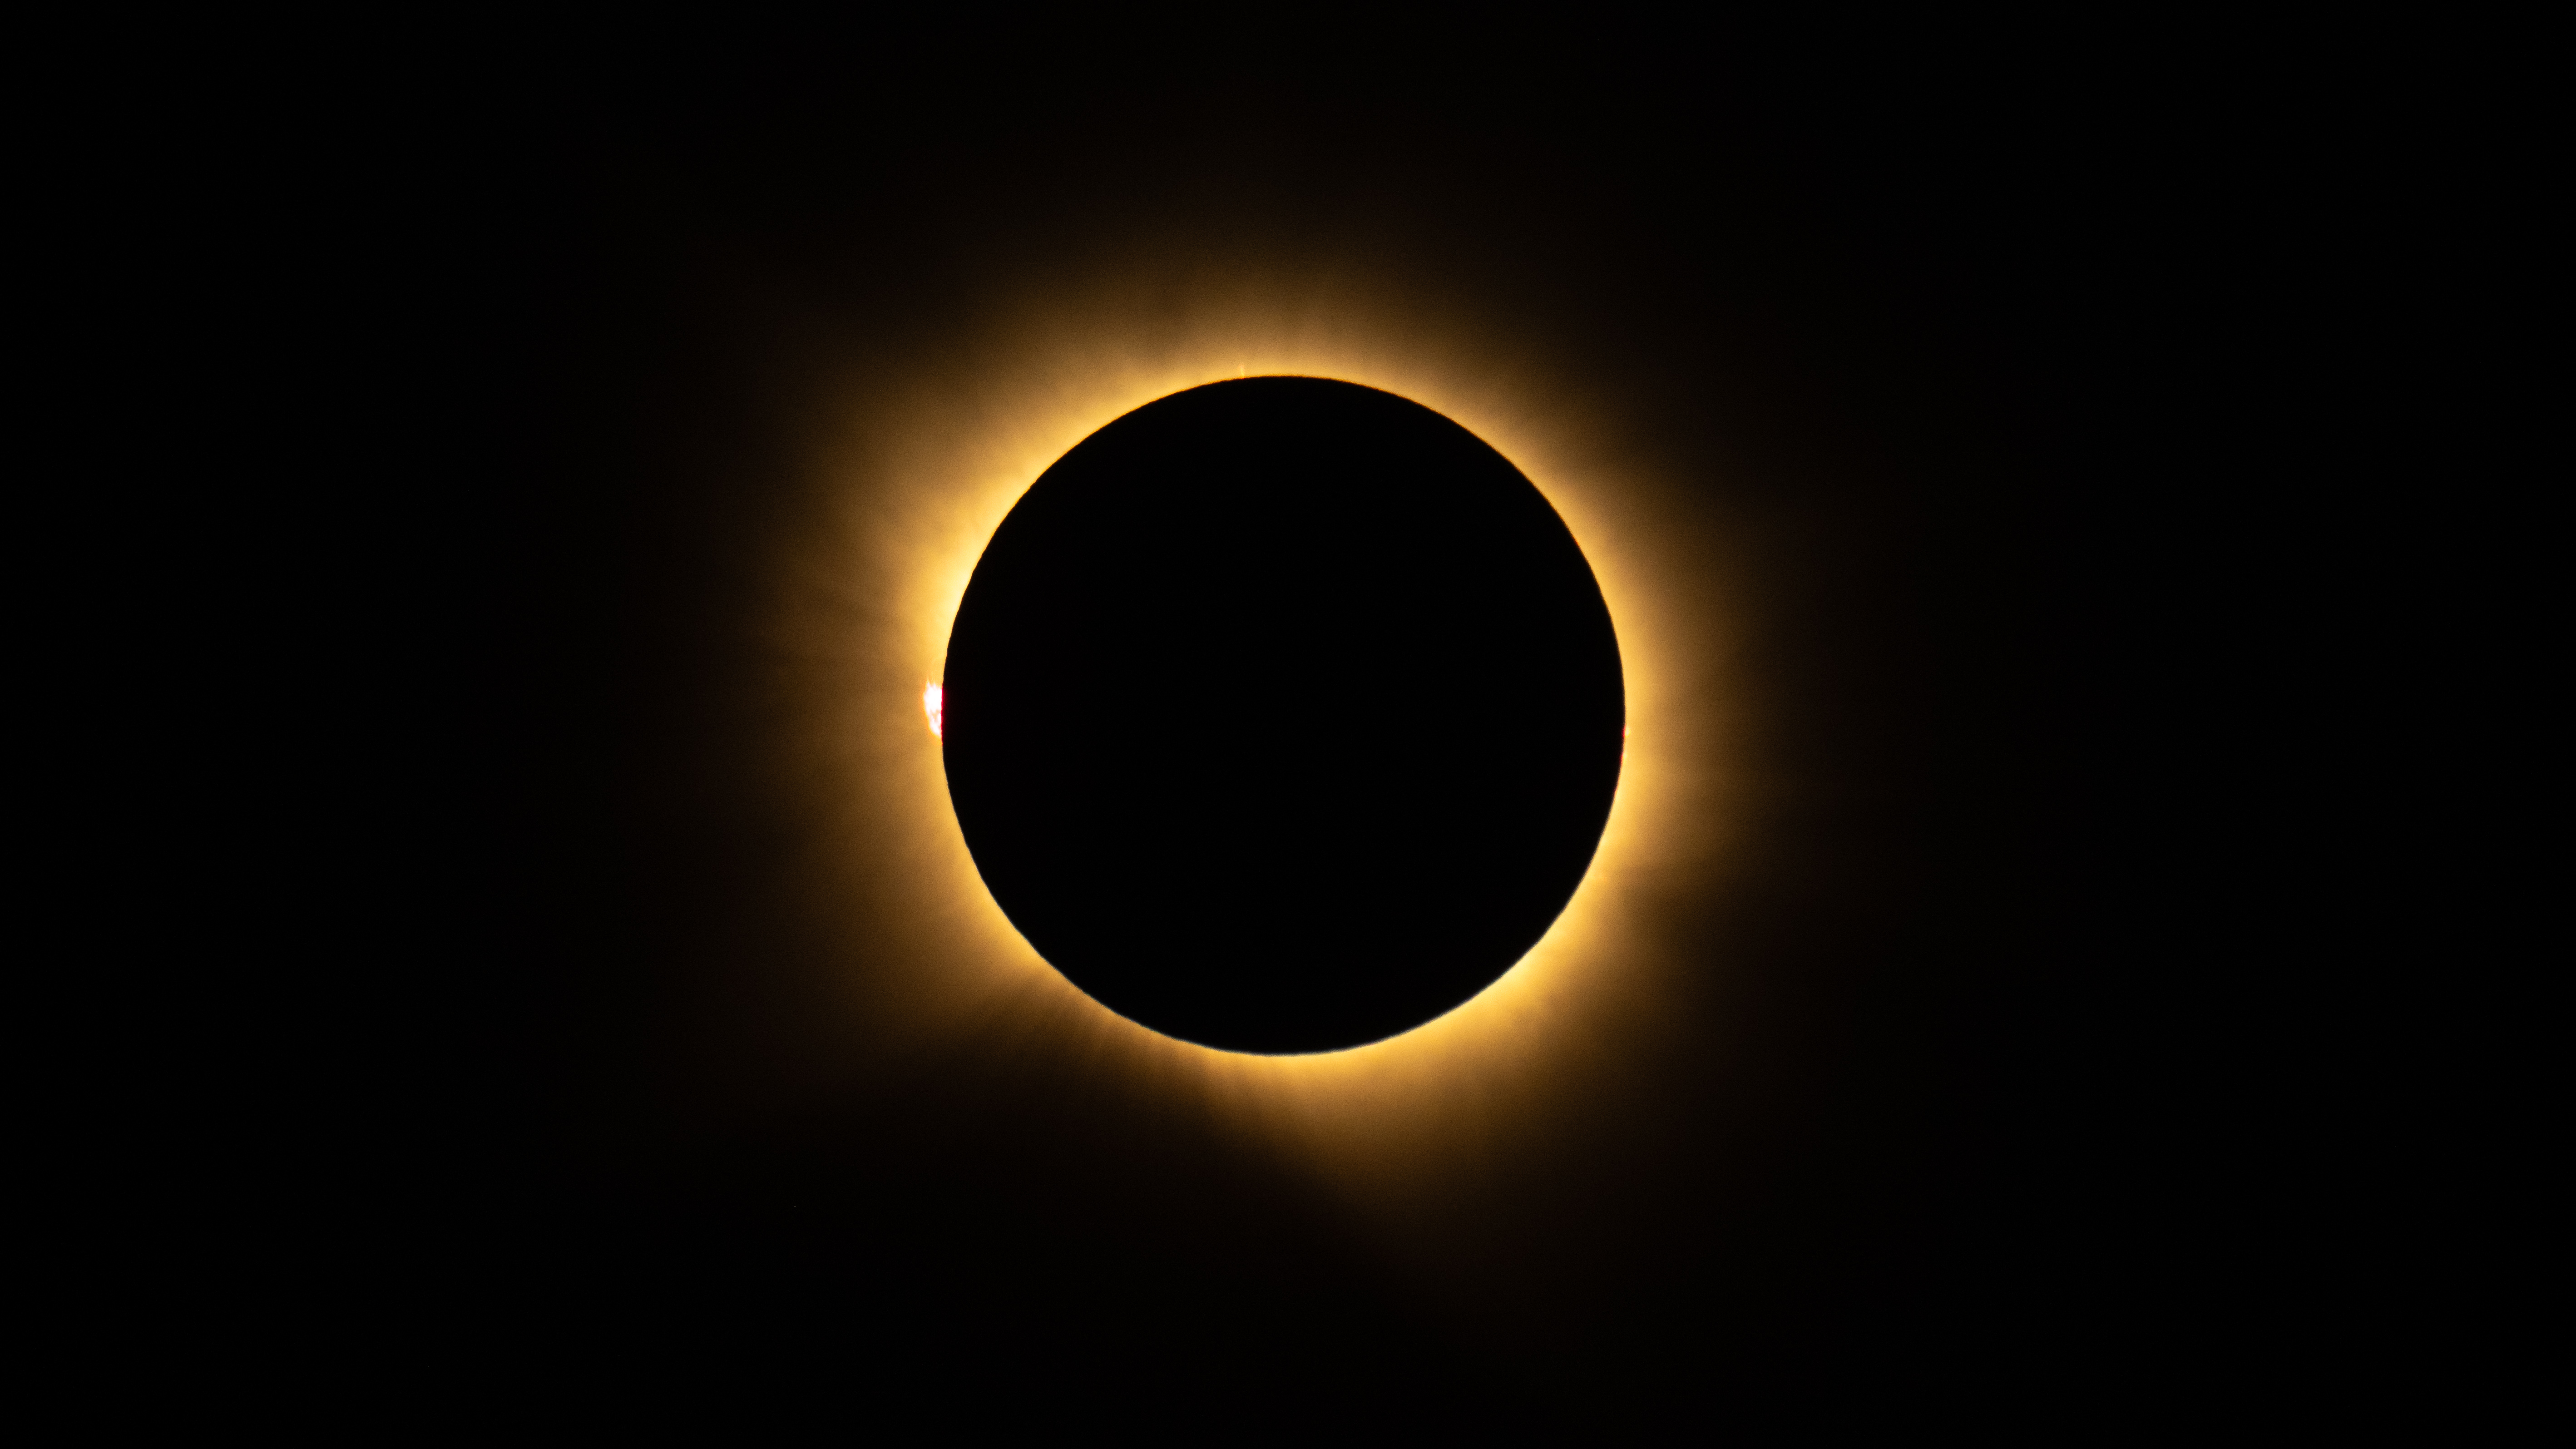

2026 Total Solar Eclipse

A total solar eclipse is seen from San Millán de los Caballeros, Spain, Wednesday, Aug. 12, 2026. A total solar eclipse swept across parts of Greenland, Iceland, northern Russia, the Atlantic Ocean, Spain, and a small corner of Portugal. A partial eclipse was visible in parts of the U.S., most of Canada, much of Europe, and northwest Africa.

Credit: NASA/Bill Ingalls